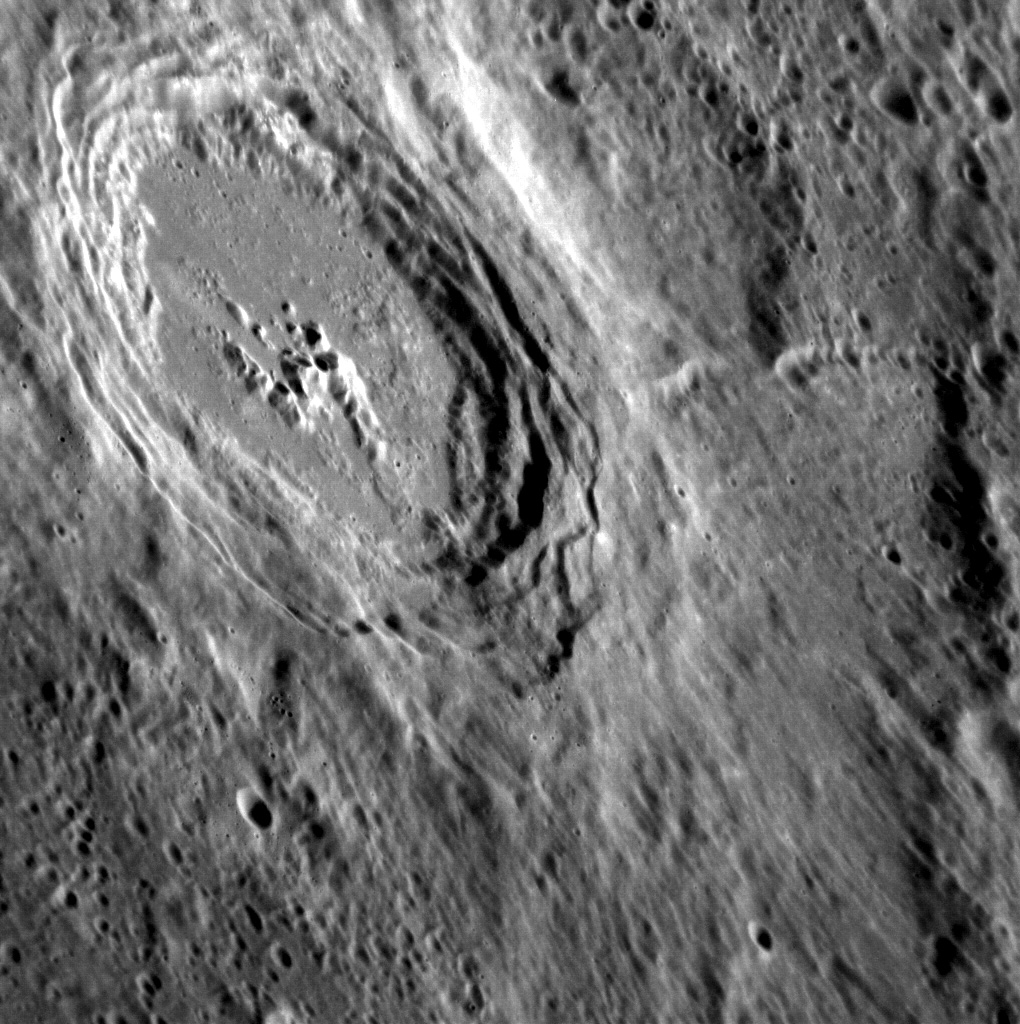

A Sideways Glance

This beautiful oblique view of a fresh impact crater was captured as the MESSENGER spacecraft slewed to the side to get a better look. The primary purpose for this slew was actually so that the Mercury Atmospheric and Surface Composition Spectrometer (MASCS) instrument could collect a reflectance spectrum of the crater’s ejecta.

This image was acquired as a high-resolution targeted observation. Targeted observations are images of a small area on Mercury’s surface at resolutions much higher than the 250-meter/pixel (820 feet/pixel) morphology base map or the 1-kilometer/pixel (0.6 miles/pixel) color base map. It is not possible to cover all of Mercury’s surface at this high resolution during MESSENGER’s one-year mission, but several areas of high scientific interest are generally imaged in this mode each week.

The MESSENGER spacecraft is the first ever to orbit the planet Mercury, and the spacecraft’s seven scientific instruments and radio science investigation are unraveling the history and evolution of the Solar System’s innermost planet. Visit the Why Mercury? section of this website to learn more about the key science questions that the MESSENGER mission is addressing. During the one-year primary mission, MDIS is scheduled to acquire more than 75,000 images in support of MESSENGER’s science goals.

Date acquired: July 28, 2011
Image Mission Elapsed Time (MET): 220329477
Image ID: 560706
Instrument: Narrow Angle Camera (NAC) of the Mercury Dual Imaging System (MDIS)
Center Latitude: 35.11°
Center Longitude: 35.70° E
Resolution: 85 meters/pixel
Scale: This crater is approximately 65 km (40 miles) in diameter
Incidence Angle: 56.5°
Emission Angle: 58.1°
Phase Angle: 102.0°

These images are from MESSENGER, a NASA Discovery mission to conduct the first orbital study of the innermost planet, Mercury. For information regarding the use of images, see the MESSENGER image use policy.

Credit: NASA/Johns Hopkins University Applied Physics Laboratory/Carnegie Institution of Washington